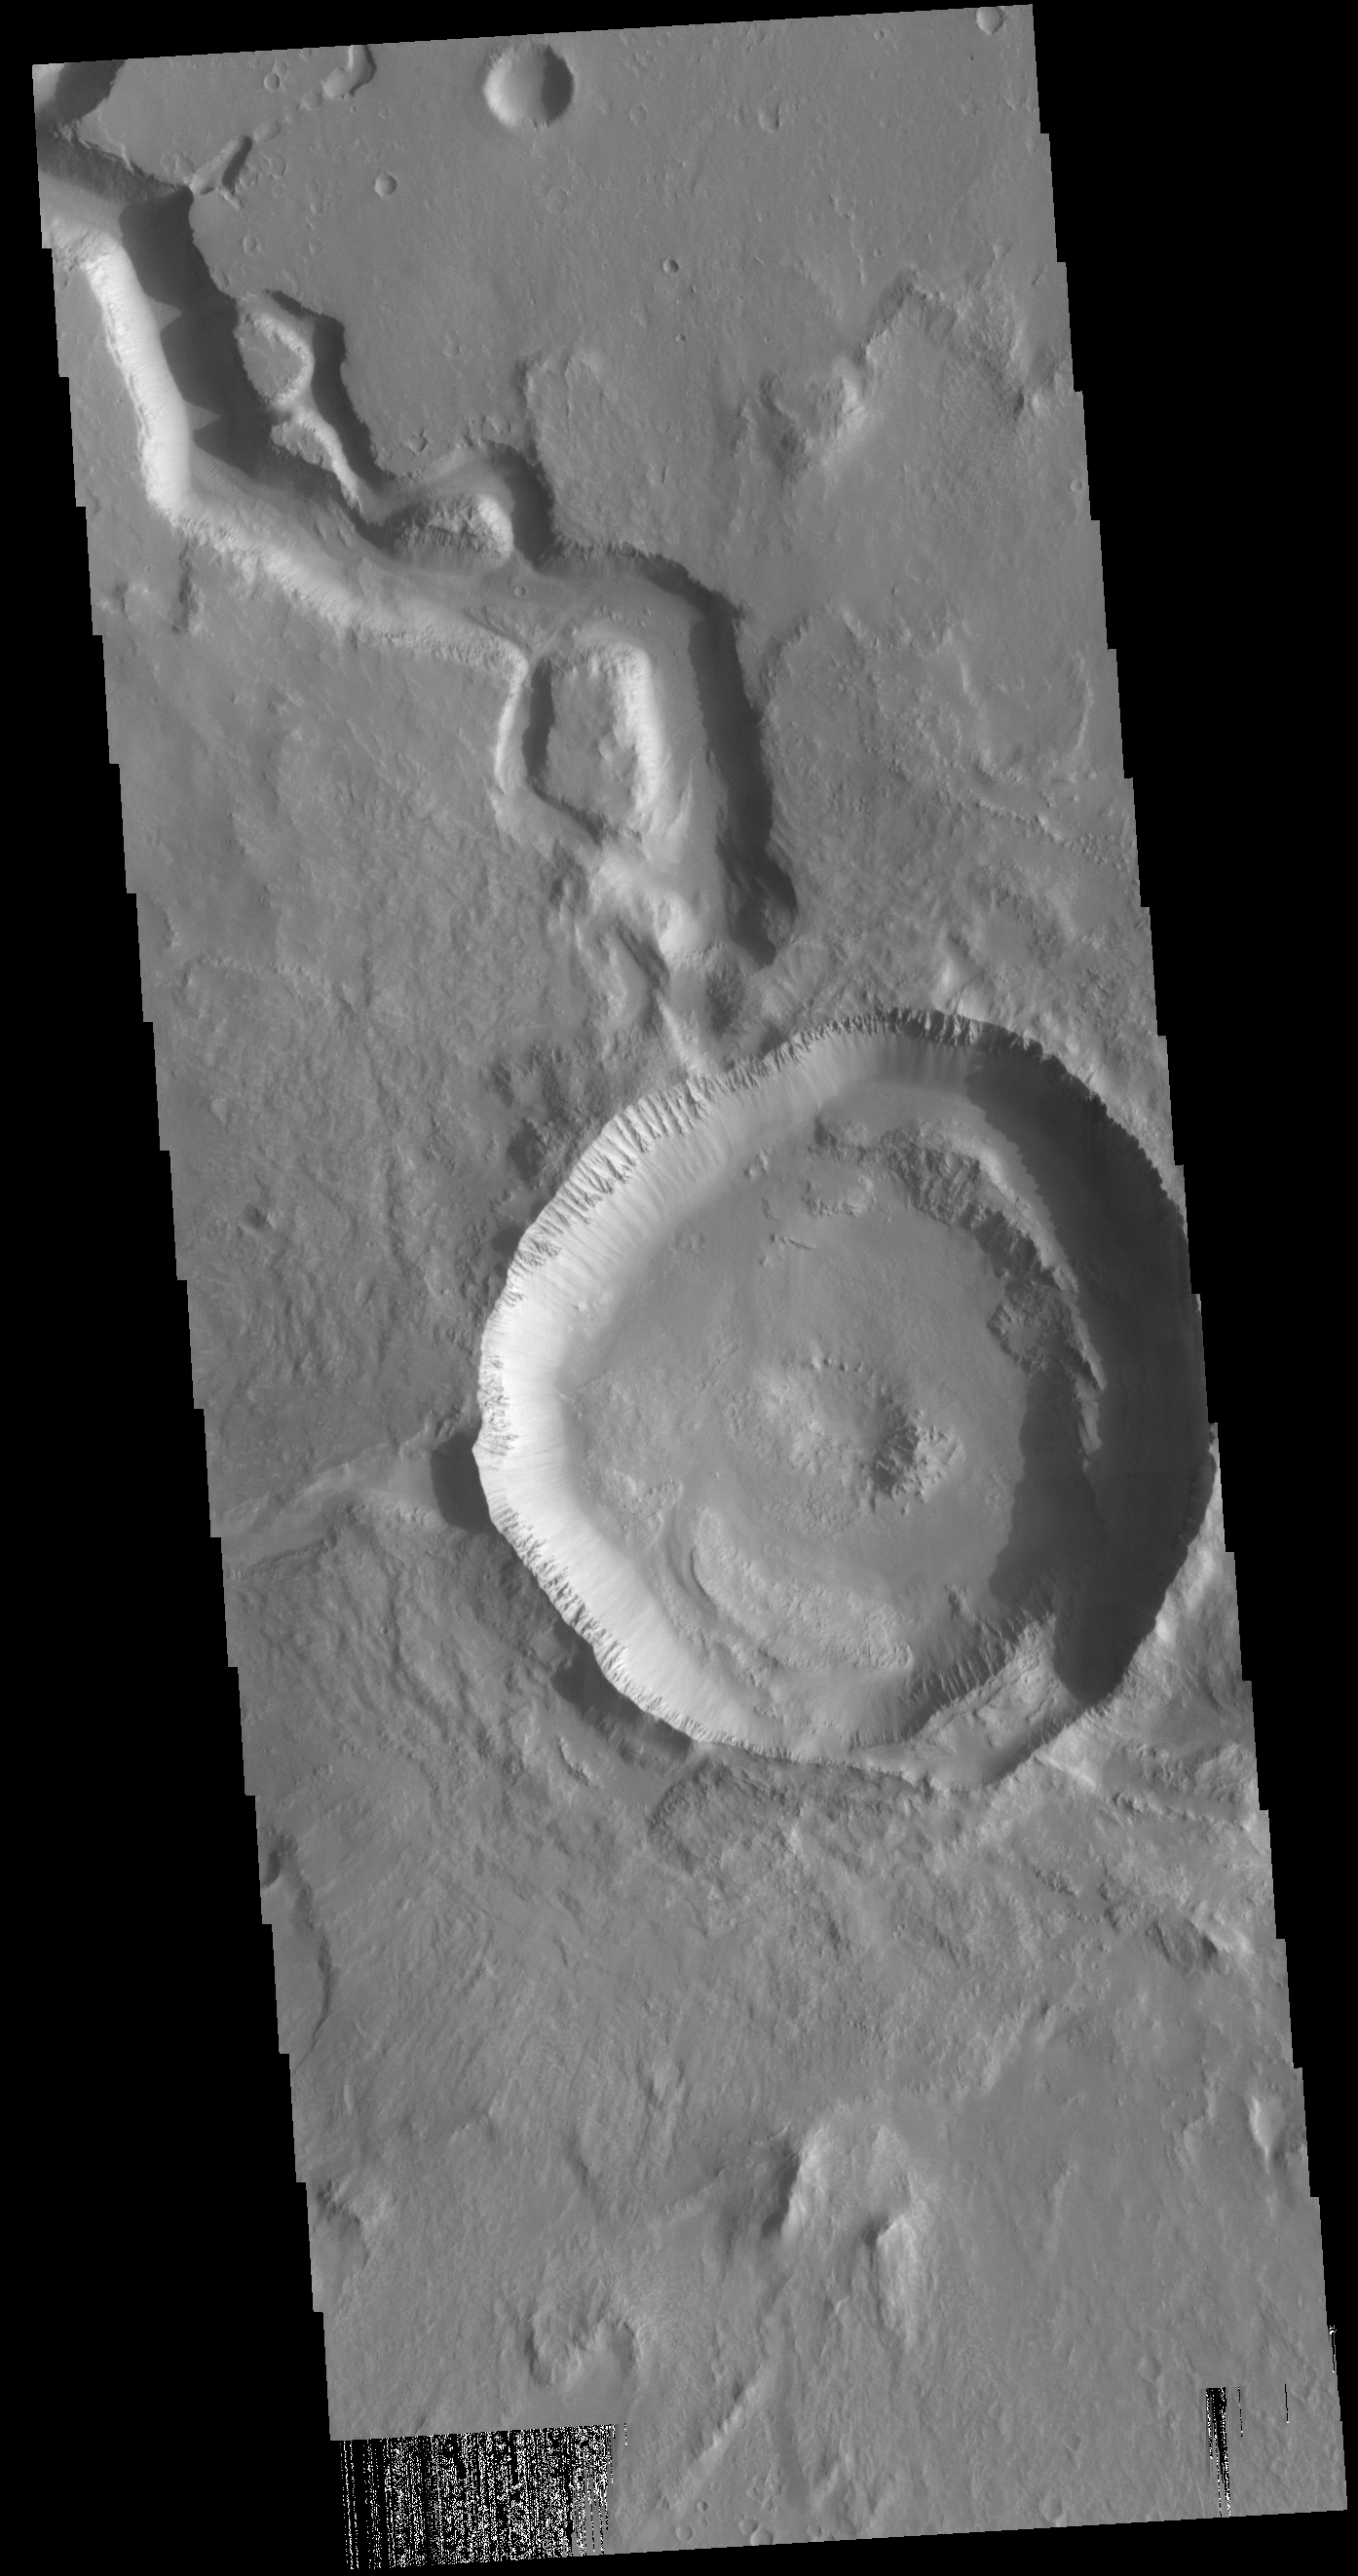

Hephaestus Fossae Crater

Today’s VIS image shows a crater on Hephaestus Fossae. The crater is fairly young, as there is only minimal modification of the crater floor. While it appears that the crater sits of top of the channel, the creation of the crater may have also created the channel. The impact event would have caused subsurface heating, melting any subsurface ice in the region which would have created surface flow to form the channel.

Credit: NASA/JPL-Caltech/ASU